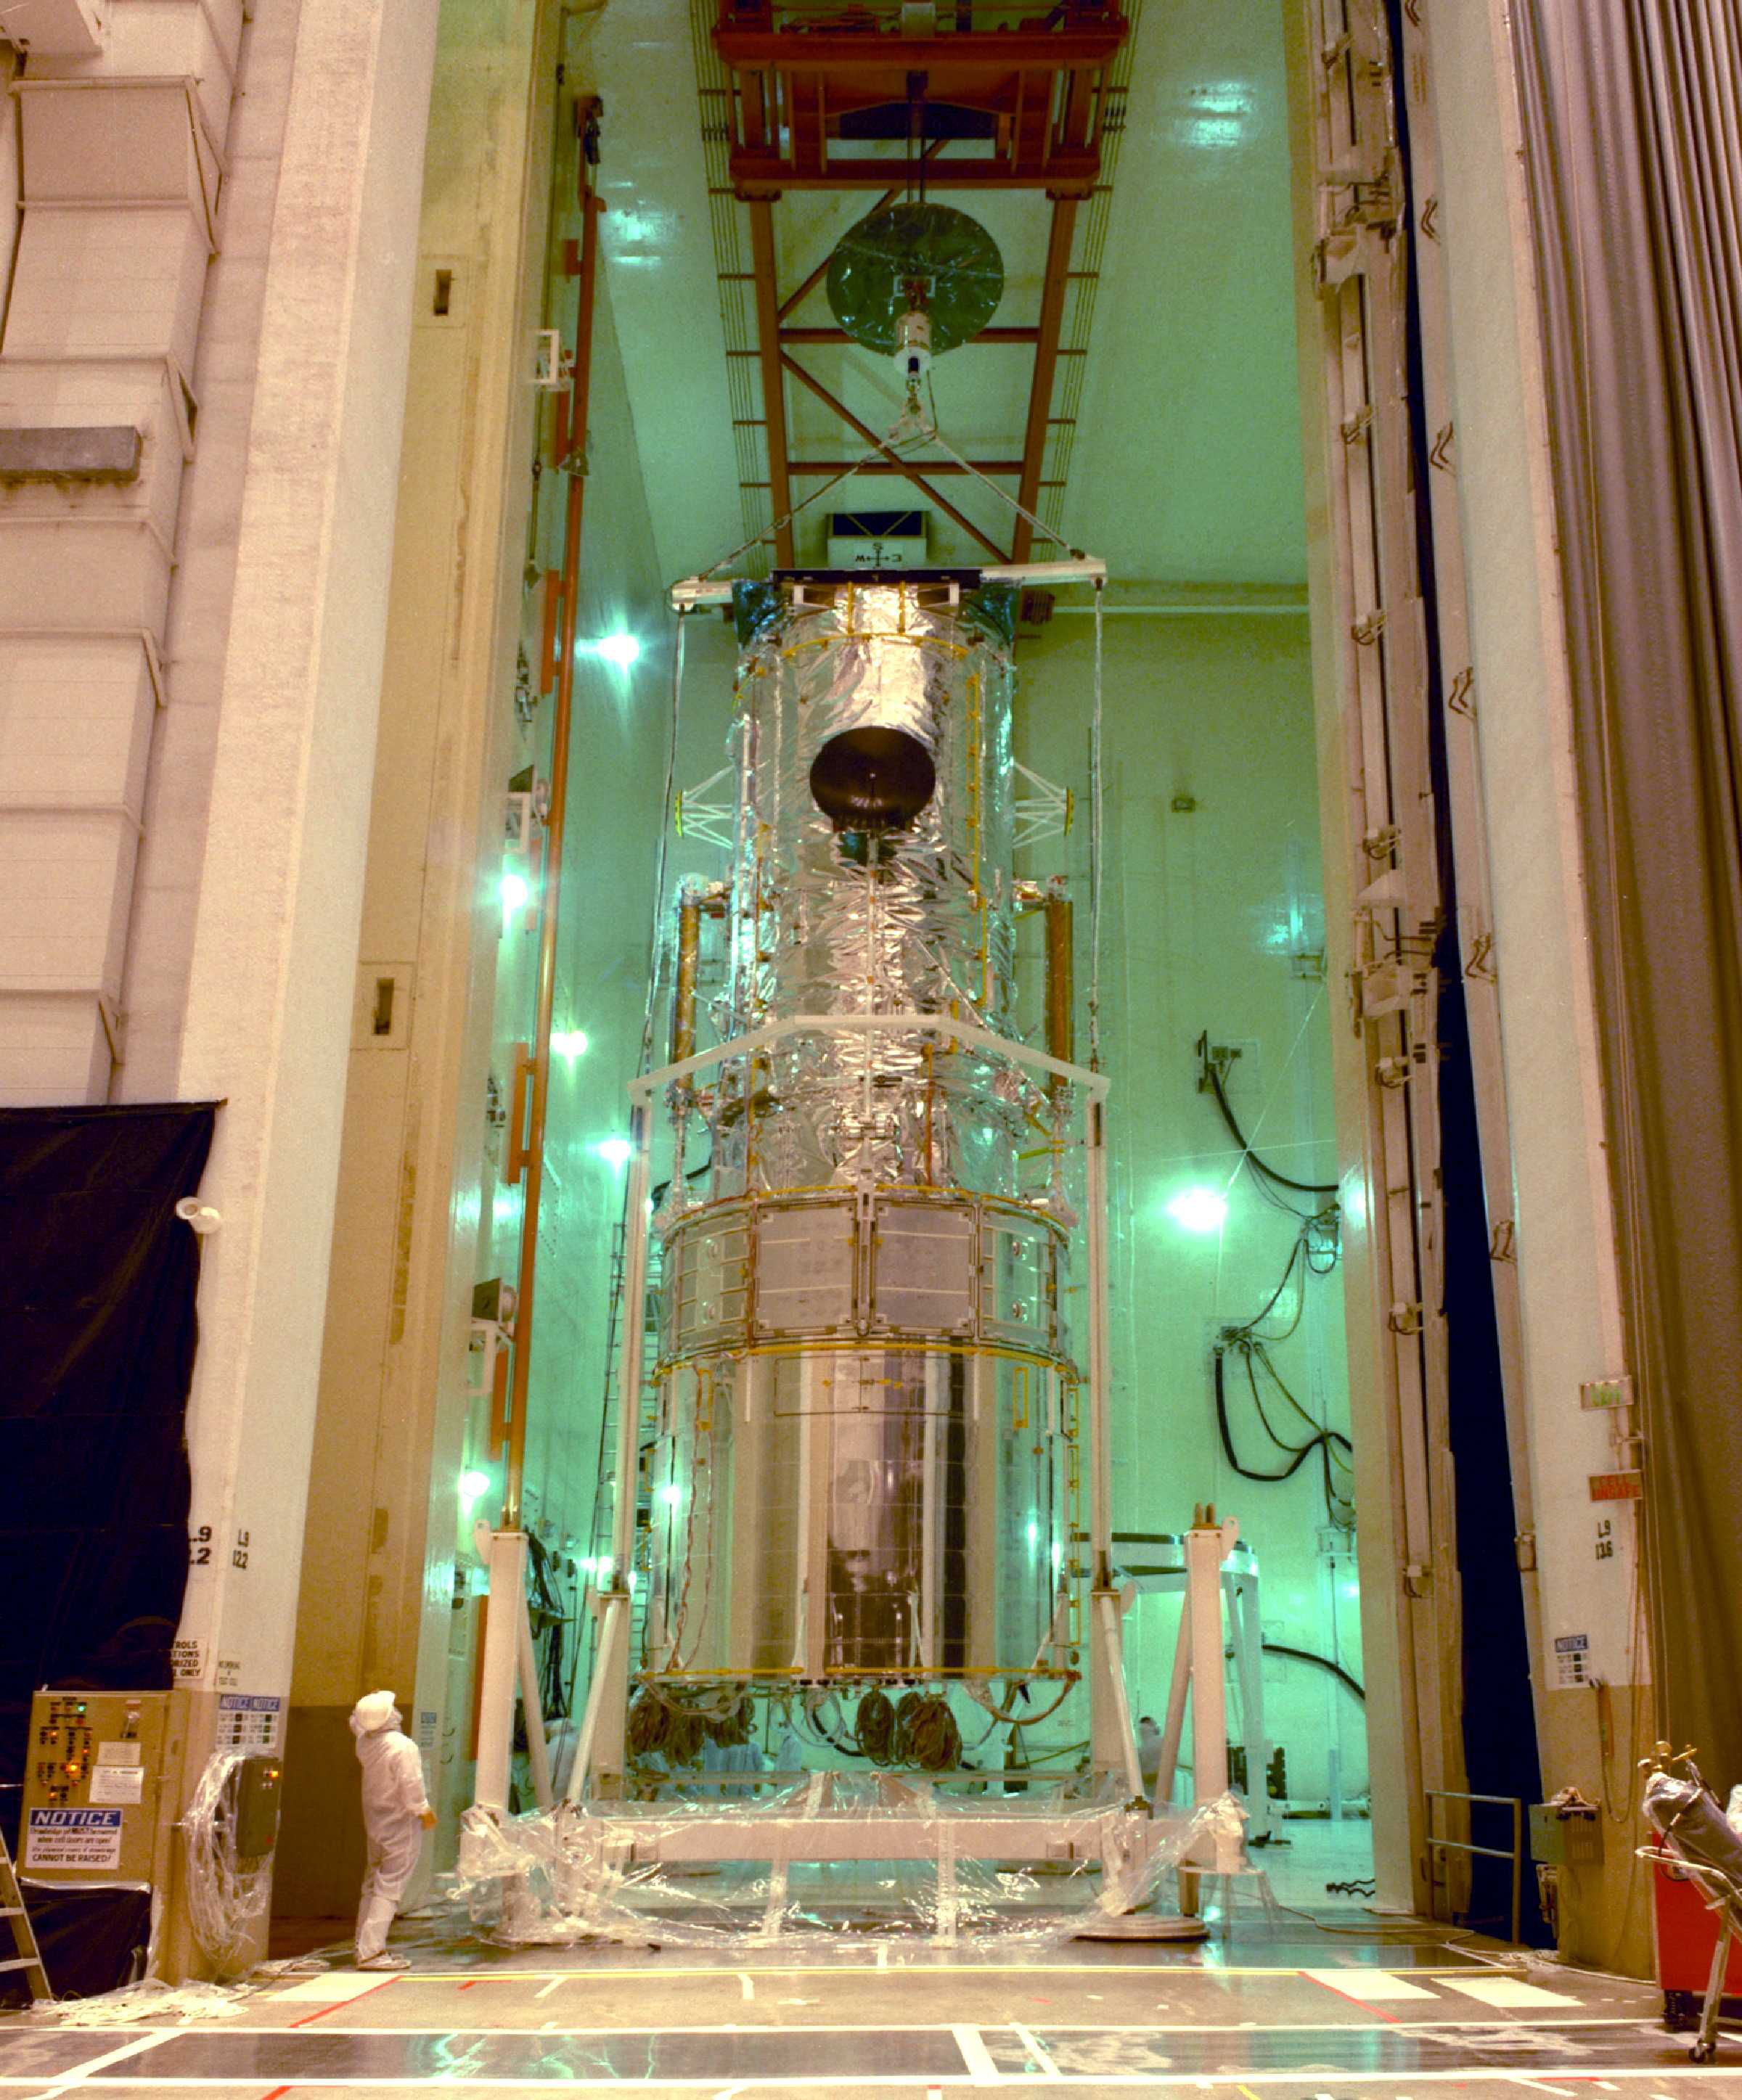

Ready to Go: Hubble Awaits the Trip to Space (1989)

Hubble is lifted into the upright position in Lockheed Martin's acoustic vibration chamber in preparation for its 1990 launch aboard the Space Shuttle Discovery. A close look at this image reveals a portion of the 225 feet (68.6 m) of handrails installed around the outside for astronauts to grip during repair mission spacewalks.

The idea of putting a telescope in space has been around for a long time. Earth's atmosphere distorts light and causes a great deal of viewing problems for ground telescopes. A telescope above the atmosphere has a much clearer view of the universe.

Finally, after many years of dreaming, the orbiting telescope took shape during the 1970s and 1980s. Its designers were wise to realize that technology would advance dramatically during Hubble's long life, so they built Hubble to be upgraded by astronauts. Hubble was built, integrated, and tested at Lockheed Martin's Sunnyvale, Calif., plant.

Many of Hubble's major structures are visible in this picture. The telescope is divided into sections that are stacked together like canisters. In the front is the aperture door and light shield that protect the sensitive mirror and instruments from bright light, such as the sunlight or earthshine. Next is the forward shell that encloses the optical telescope assembly mirrors. Then comes the equipment section that houses most of the Hubble subsystems. At the rear end of Hubble is the aft shroud that covers the science instruments and Fine Guidance Sensors. The solar arrays and communications antennas are attached to the side of the telescope. You can also see external handrails that aid the astronauts in performing maintenance and repair tasks.

The photograph shows Hubble being lifted into the upright position in the Vertical Processing Facility at Kennedy Space Center in preparation for launch. Finally, after many delays, including the Challenger disaster, Hubble was launched on April 24, 1990 aboard the space shuttle Discovery.

Credit: NASA